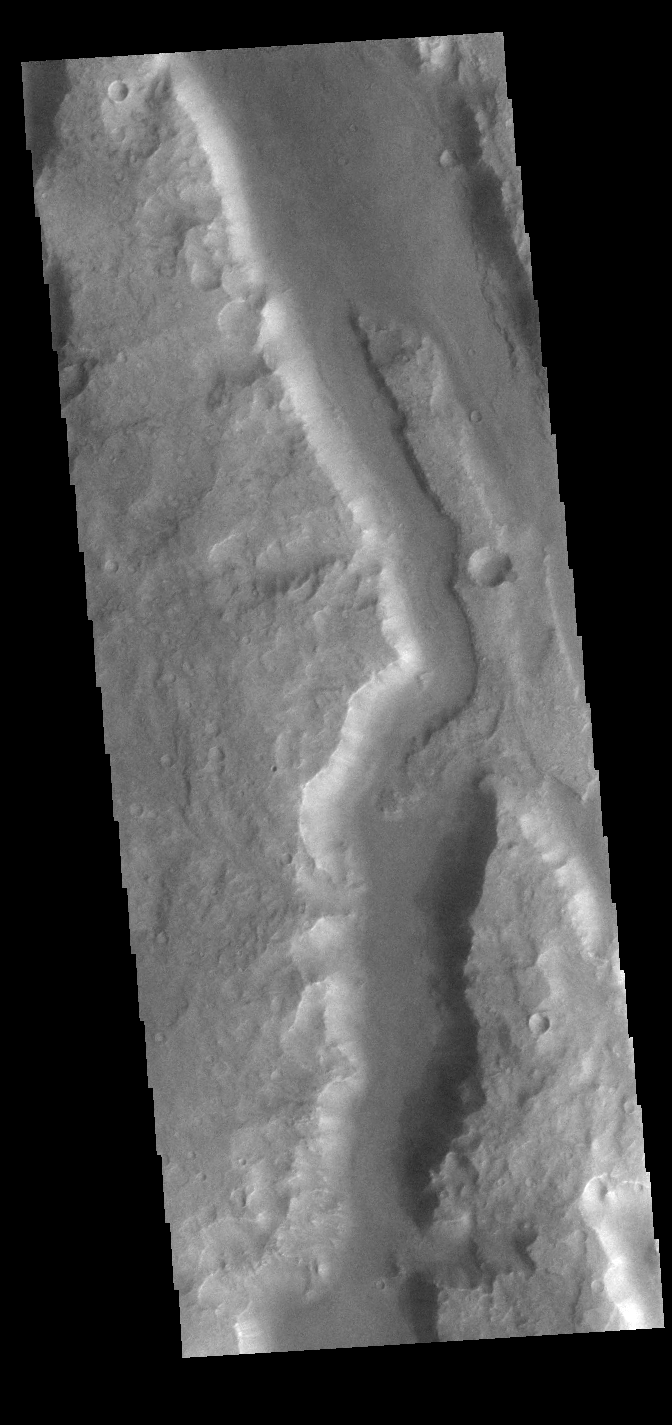

Ma’adim Vallis

This VIS image shows a small section of Ma’adim Valles. Ma’adim Valles is an outflow channel that arises in the southern lowlands and flows northward into Gusev Crater, the home of the MER Spirit rover. Located in Terra Cimmeria, the channel is 700km (435 miles) long, with widths up to 20 km (12 miles) and depths to 2 km (1.2 miles) in places.

Credit: NASA/JPL-Caltech/ASU